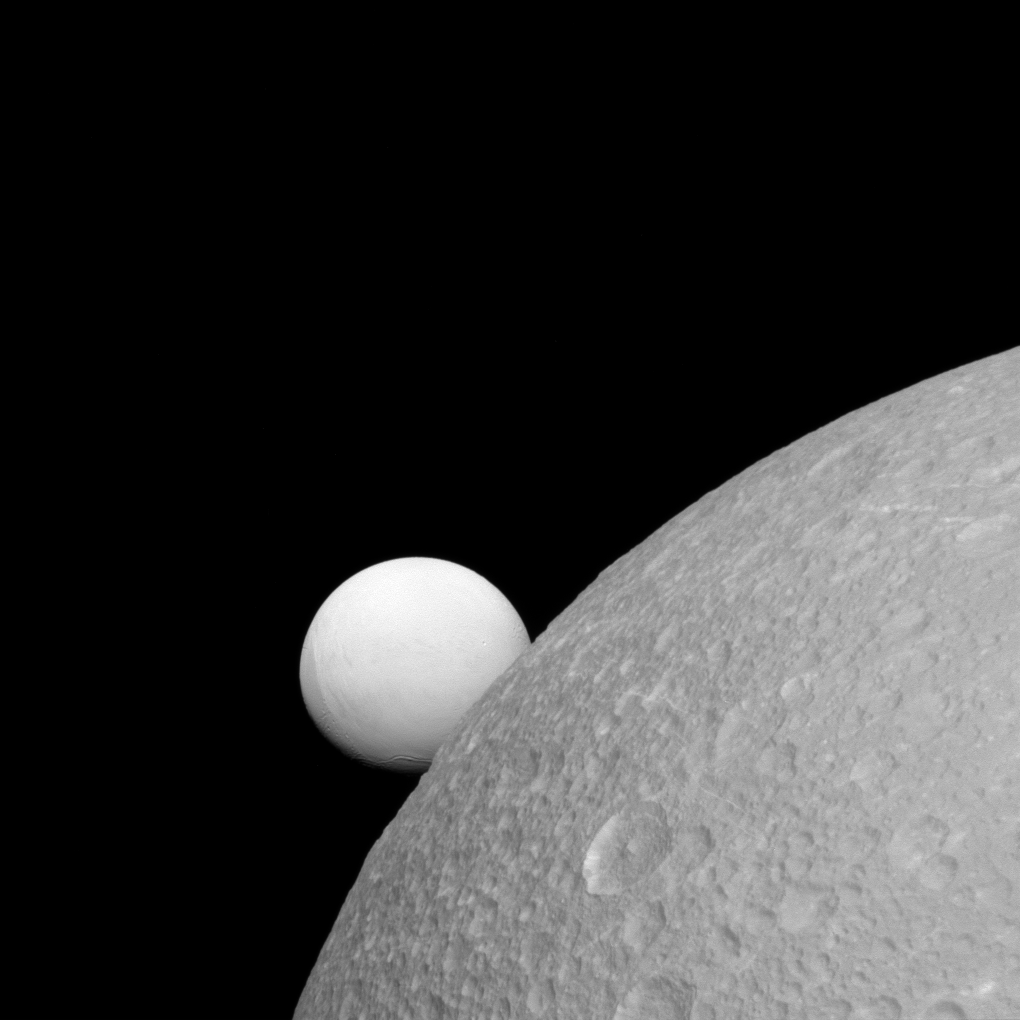

A Brighter Moon

Although Dione (near) and Enceladus (far) are composed of nearly the same materials, Enceladus has a considerably higher reflectivity than Dione. As a result, it appears brighter against the dark night sky.

The surface of Enceladus (313 miles or 504 kilometers across) endures a constant rain of ice grains from its south polar jets. As a result, its surface is more like fresh, bright, snow than Dione’s (698 miles or 1123 kilometers across) older, weathered surface. As clean, fresh surfaces are left exposed in space, they slowly gather dust and radiation damage and darken in a process known as “space weathering.”

This view looks toward the leading hemisphere of Enceladus. North on Enceladus is up and rotated 1 degree to the right. The image was taken in visible light with the Cassini spacecraft narrow-angle camera on Sept. 8, 2015.

The view was acquired at a distance of approximately 52,000 miles (83,000 kilometers) from Dione. Image scale is 1,600 feet (500 meters) per pixel. The distance from Enceladus was 228,000 miles (364,000 kilometers) for an image scale of 1.4 miles (2.2 kilometers) per pixel.

The Cassini mission is a cooperative project of NASA, ESA (the European Space Agency) and the Italian Space Agency. The Jet Propulsion Laboratory, a division of the California Institute of Technology in Pasadena, manages the mission for NASA’s Science Mission Directorate, Washington. The Cassini orbiter and its two onboard cameras were designed, developed and assembled at JPL. The imaging operations center is based at the Space Science Institute in Boulder, Colorado.

Credit: NASA/JPL-Caltech/Space Science Institute